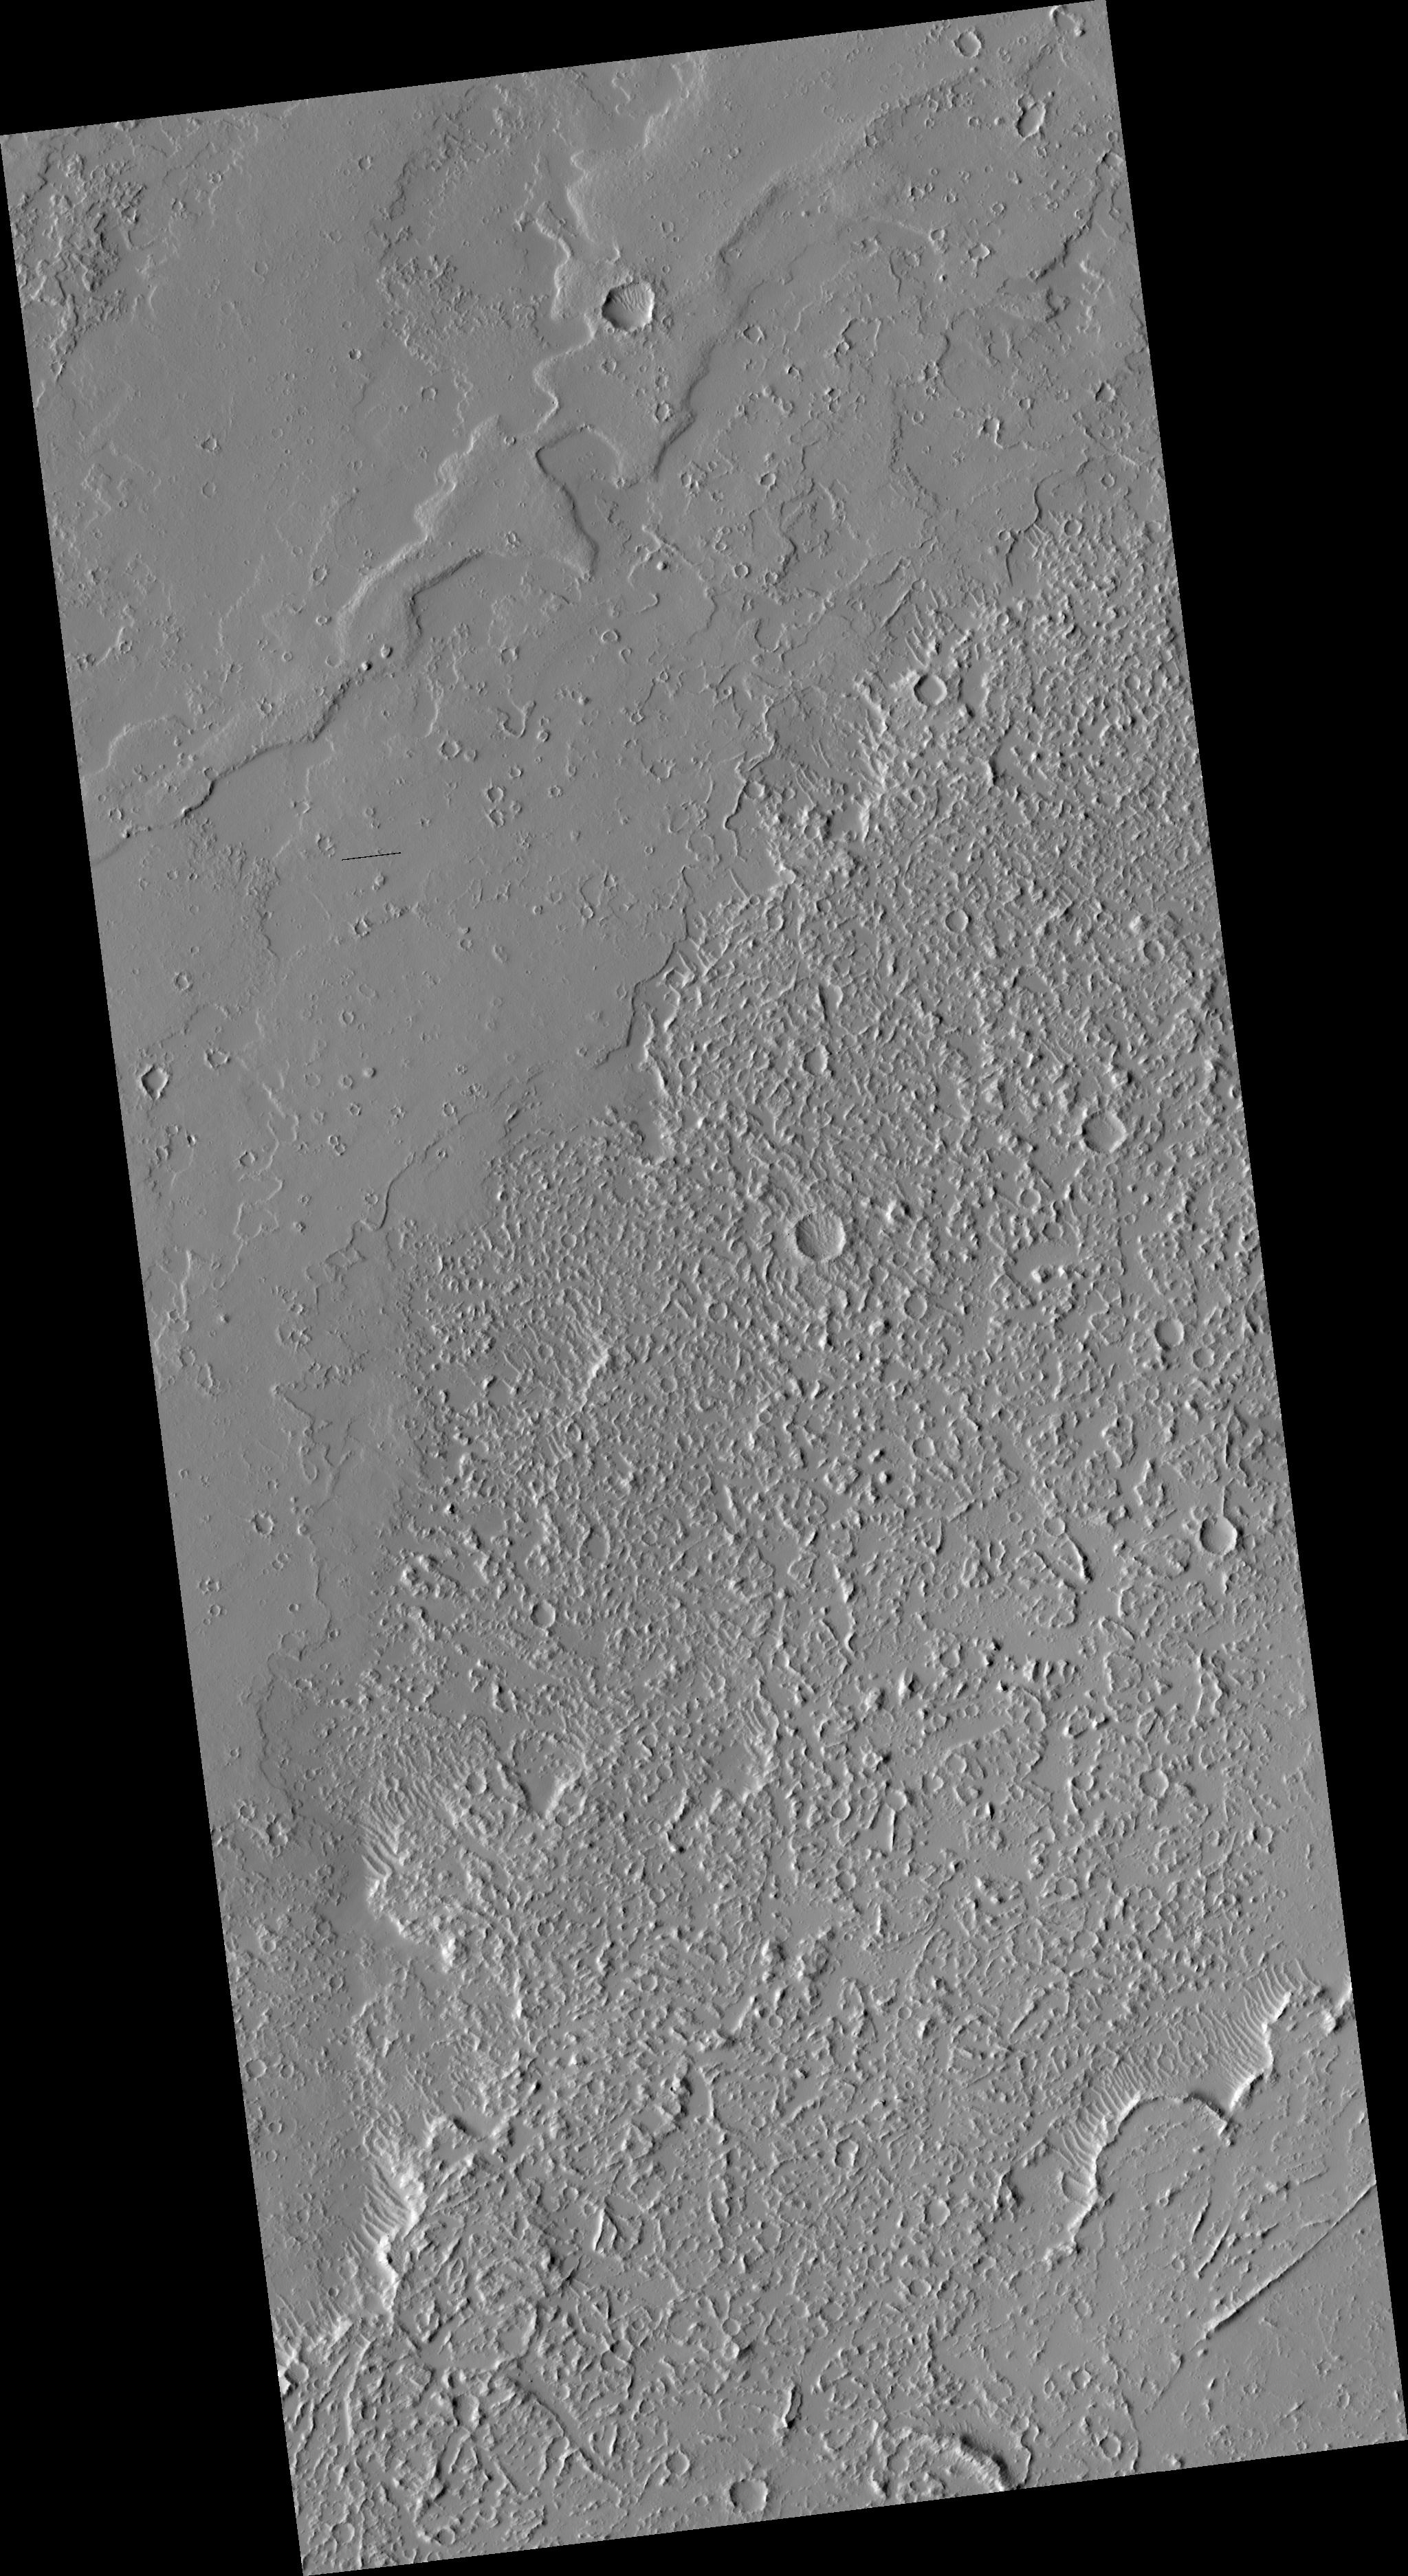

Dusty Lava Flows on Ascreaus Mons

Ascreaus Mons is one of the giant shield volcanoes in the Tharsis region of Mars. Based on earlier lower resolution images, this location seemed to be ideal for examining how different types of lava flows interacted.

The smoother ground on the northwest side of the image is probably a lava flow with a relatively smooth crust much like “pahoehoe” lava flows in Hawaii.

The rugged terrain in the southwestern part of the image is indicative of a highly disrupted crust, possibly like what Hawaiians call an “aa” flow. Instead of confirming these hypotheses, HiRISE shows that the lava flow details are obscured by dust. The dust is carved into a curious network of scallops that are too small to have been seen by previous cameras.

This is HiRISE image PSP_002209_1865.

Observation Toolbox
Acquisition date: 1 January 2007
Local Mars time: 3:38 PM
Degrees latitude (centered): 6.6°
Degrees longitude (East): 26.6°
Range to target site: 265.5 km (165.9 miles)
Original image scale range: 26.6 cm/pixel (with 1 x 1 binning) so objects ~80 cm across are resolved
Map-projected scale: 25 cm/pixel and north is up
Map-projection: EQUIRECTANGULAR
Emission angle: 1.0°
Phase angle: 55.3°
Solar incidence angle: 54°, with the Sun about 36° above the horizon
Solar longitude: 167.2°, Northern Summer

NASA’s Jet Propulsion Laboratory, a division of the California Institute of Technology in Pasadena, manages the Mars Reconnaissance Orbiter for NASA’s Science Mission Directorate, Washington. Lockheed Martin Space Systems, Denver, is the prime contractor for the project and built the spacecraft. The High Resolution Imaging Science Experiment is operated by the University of Arizona, Tucson, and the instrument was built by Ball Aerospace and Technology Corp., Boulder, Colo.

Credit: NASA/JPL/University of Arizona